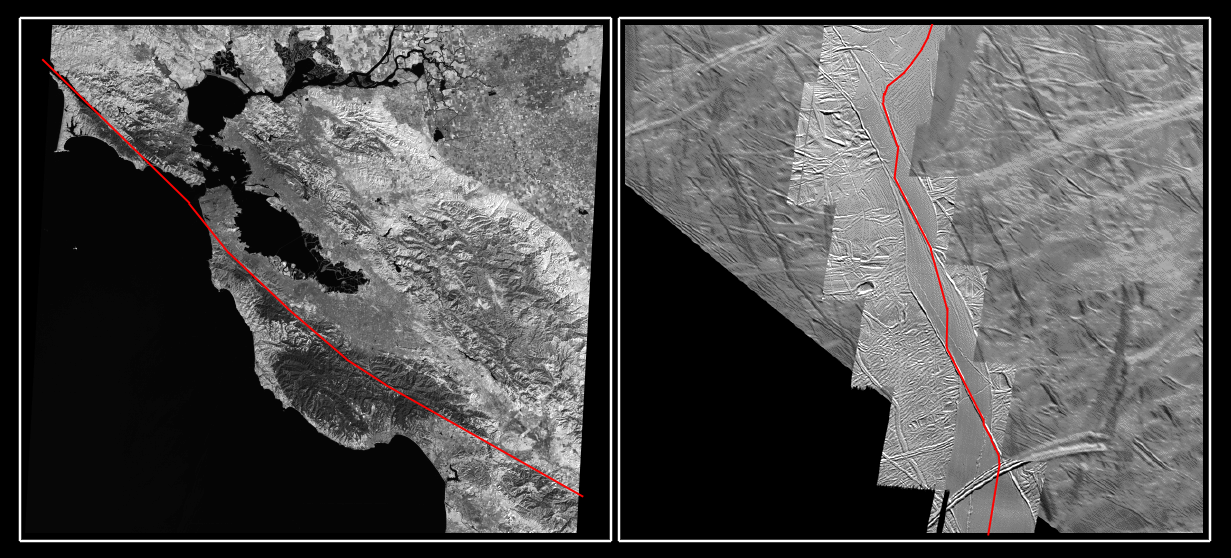

The San Andreas Fault and a Strike-slip Fault on Europa

The mosaic on the right of the south polar region of Jupiter’s moon Europa shows the northern 290 kilometers (180 miles) of a strike-slip fault named Astypalaea Linea. The entire fault is about 810 kilometers (500 miles) long, the size of the California portion of the San Andreas fault on Earth which runs from the California-Mexico border north to the San Francisco Bay.

The left mosaic shows the portion of the San Andreas fault near California’s san Francisco Bay that has been scaled to the same size and resolution as the Europa image. Each covers an area approximately 170 by 193 kilometers (105 by 120 miles). The red line marks the once active central crack of the Europan fault (right) and the line of the San Andreas fault (left).

A strike-slip fault is one in which two crustal blocks move horizontally past one another, similar to two opposing lanes of traffic. The overall motion along the Europan fault seems to have followed a continuous narrow crack along the entire length of the feature, with a path resembling stepson a staircase crossing zones which have been pulled apart. The images show that about 50 kilometers (30 miles) of displacement have taken place along the fault. Opposite sides of the fault can be reconstructed like a puzzle, matching the shape of the sides as well as older individual cracks and ridges that had been broken by its movements.

Bends in the Europan fault have allowed the surface to be pulled apart. This pulling-apart along the fault’s bends created openings through which warmer, softer ice from below Europa’s brittle ice shell surface, or frozen water from a possible subsurface ocean, could reach the surface. This upwelling of material formed large areas of new ice within the boundaries of the original fault. A similar pulling apart phenomenon can be observed in the geological trough surrounding California’s Salton Sea, and in Death Valley and the Dead Sea. In those cases, the pulled apart regions can include upwelled materials, but may be filled in mostly by sedimentary and erosional material deposited from above. Comparisons between faults on Europa and Earth may generate ideas useful in the study of terrestrial faulting.

One theory is that fault motion on Europa is induced by the pull of variable daily tides generated by Jupiter’s gravitational tug on Europa. The tidal tension opens the fault; subsequent tidal stress causes it to move lengthwise in one direction. Then the tidal forces close the fault up again. This prevents the area from moving back to its original position. If it moves forward with the next daily tidal cycle, the result is a steady accumulation of these lengthwise offset motions.

Unlike Europa, here on Earth, large strike-slip faults such as the San Andreas are set in motion not by tidal pull, but by plate tectonic forces from the planet’s mantle.

North is to the top of the picture. The Earth picture (left) shows a LandSat Thematic Mapper image acquired in the infrared (1.55 to 1.75 micrometers) by LandSat5 on Friday, October 20th 1989 at 10:21 am. The original resolution was 28.5 meters per picture element.

The Europa picture (right) is centered at 66 degrees south latitude and 195 degrees west longitude. The highest resolution frames, obtained at 40 meters per picture element with a spacecraft range of less than 4200 kilometers (2600 miles), are set in the context of lower resolution regional frames obtained at 200 meters per picture element and a range of 22,000 kilometers (13,600 miles). The images were taken on September 26, 1998 by the Solid State Imaging (SSI) system on NASA’s Galileo spacecraft.

The Jet Propulsion Laboratory, Pasadena, CA manages the Galileo mission for NASA’s Office of Space Science, Washington, DC.

Credit: NASA/JPL/ASU